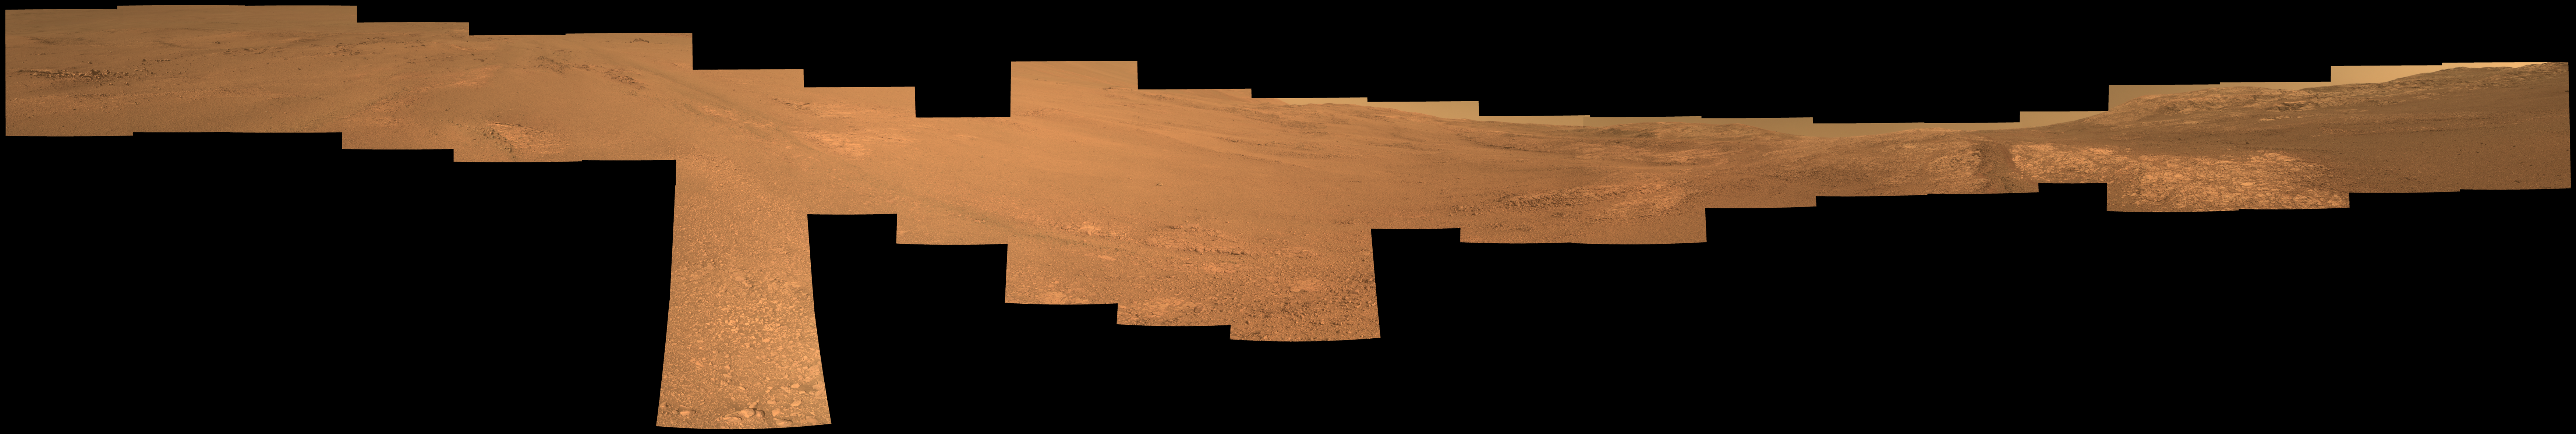

View From Within ‘Perseverance Valley’ on Mars

This view from within “Perseverance Valley,” on the inner slope of the western rim of Endurance Crater on Mars, includes wheel tracks from the Opportunity rover’s descent of the valley. The Panoramic Camera (Pancam) on Opportunity’s mast took the component images of the scene during the period Sept. 4 through Oct. 6, 2017, corresponding to sols (Martian days) 4840 through 4871 of the rover’s work on Mars.

Perseverance Valley is a system of shallow troughs descending eastward about the length of two football fields from the crest of the crater rim to the floor of the crater. This panorama spans from northeast on the left to northwest on the right, including portions of the crater floor (eastward) in the left half and of the rim (westward) in the right half. Opportunity began descending Perseverance Valley in mid-2017 (see map) as part of an investigation into how the valley formed.

Rover wheel tracks are darker brown, between two patches of bright bedrock, receding toward the horizon in the right half of the scene.

This view combines multiple images taken through three different Pancam filters. The selected filters admit light centered on wavelengths of 753 nanometers (near-infrared), 535 nanometers (green) and 432 nanometers (violet). The three color bands are combined here to show approximately true color.

NASA’s Jet Propulsion Laboratory, a division of the California Institute of Technology in Pasadena, manages the Mars Exploration Rover Project for NASA’s Science Mission Directorate, Washington.

For more information about Opportunity, visit http://www.nasa.gov/rovers and http://marsrovers.jpl.nasa.gov.

Photojournal Note: Also available is the full resolution TIFF file PIA22074_full.tif. This file may be too large to view from a browser; it can be downloaded onto your desktop by right-clicking on the previous link and viewed with image viewing software.

Credit: NASA/JPL-Caltech/Cornell Univ./Arizona State Univ.